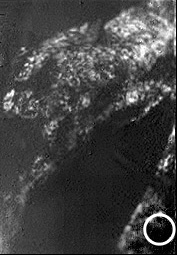

First ‘Best-Guess’ View of Huygens Landing Site

A view of Huygens’ probable landing site based on initial, best-guess estimates. Scientists on the Huygens Descent Imager/ Spectral Radiometer (DISR) science team are still working to refine the exact location of the probe’s landing site, but they estimate that it lies within the white circle shown in this image.

The Descent Imager/Spectral Radiometer is one of two NASA instruments on the probe.

The Cassini-Huygens mission is a cooperative project of NASA, the European Space Agency and the Italian Space Agency. The Jet Propulsion Laboratory, a division of the California Institute of Technology in Pasadena, manages the Cassini-Huygens mission for NASA’s Science Mission Directorate, Washington, D.C. The Cassini orbiter and its two onboard cameras were designed, developed and assembled at JPL. The Descent Imager/Spectral team is based at the University of Arizona, Tucson, Ariz.

Credit: NASA/JPL/ESA/University of Arizona